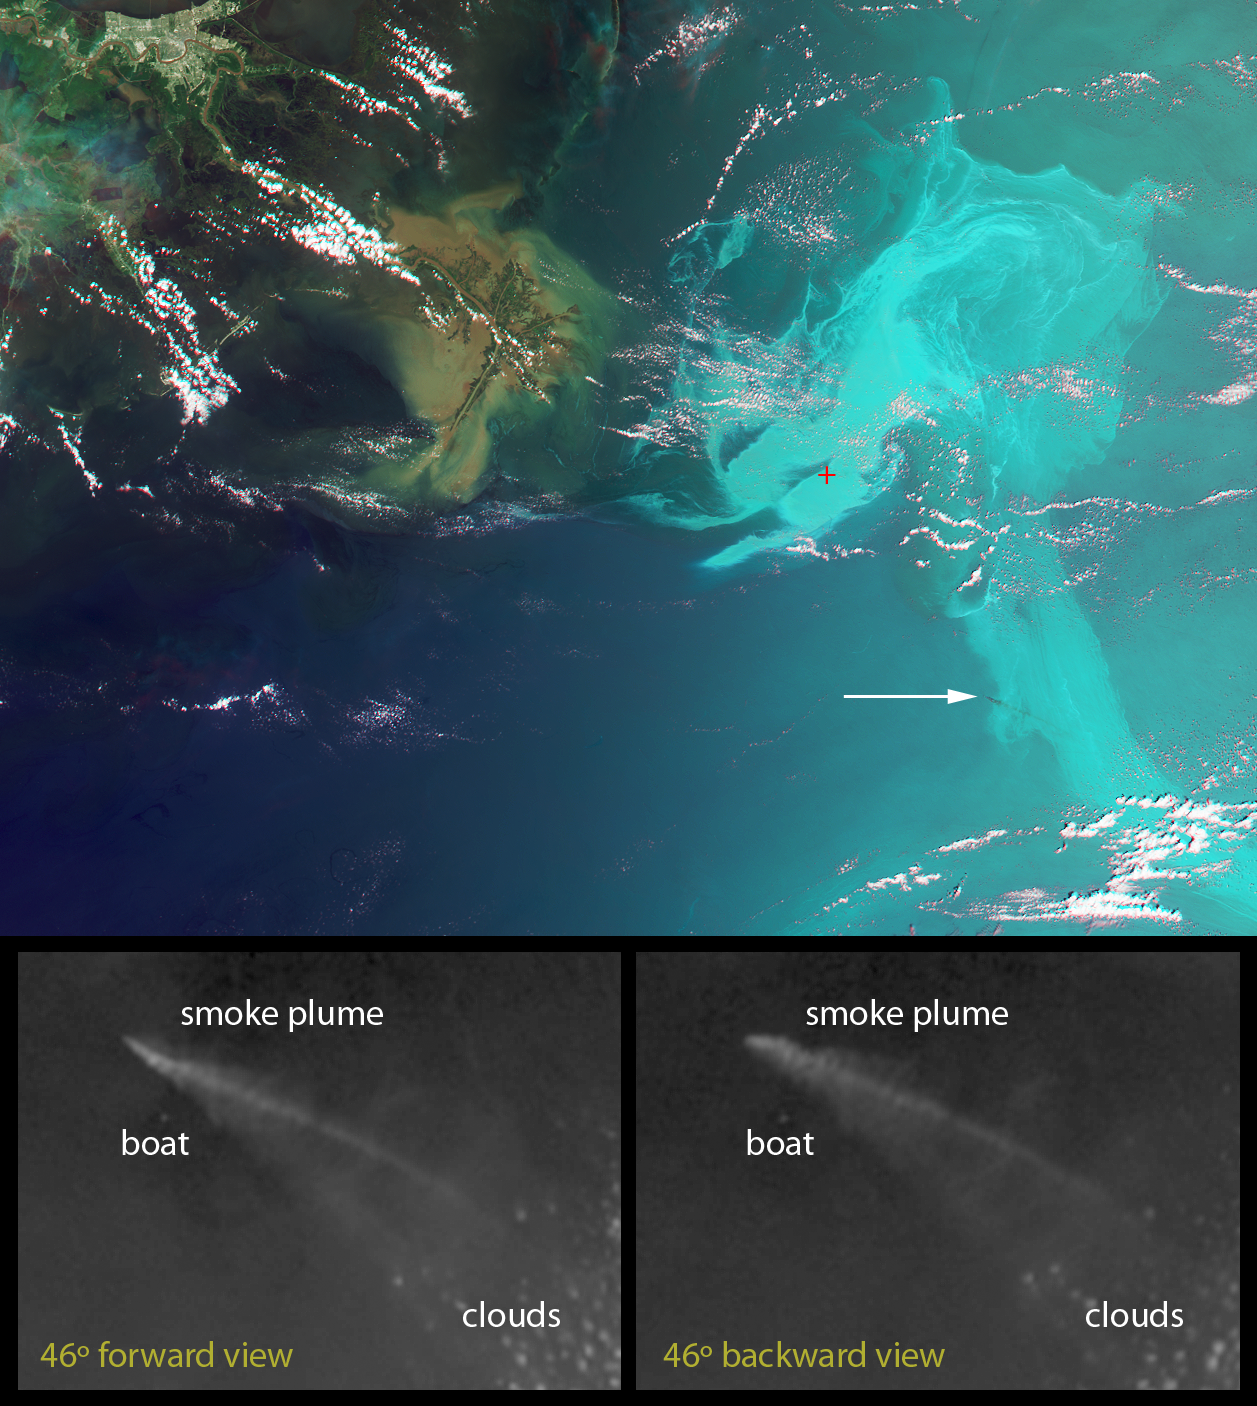

NASA’s MISR Provides Unique Views of Gulf Oil Slick

These unique images of the Deepwater Horizon oil slick in the Gulf of Mexico were obtained by the Multi-angle Imaging SpectroRadiometer (MISR) instrument aboard NASA’s Terra spacecraft on May 17, 2010, at around 16:40 UTC (11:40 a.m. CDT). The top panel is a false-color image created by combining data from the red band of the 26-degree forward-viewing camera, where the oil appears dark, with the blue and green bands of the nadir (vertical-viewing) camera, where the oil appears bright. The result causes the oil spill to stand out dramatically in shades of cyan, while other features like clouds and the land appear close to their natural color. The Mississippi Delta is visible in the upper left portion of the image. The red symbol indicates the former location of the drilling platform. The image dimensions are 346 by 258 kilometers (215 by 160 miles) and north is toward the top of the image.

The white arrow in the right-center of the image points to a plume of smoke, most likely from a controlled burn of oil collected on the surface. It appears as a dark streak against the brighter reflection of the sunlight from the ocean. The lower two panels are enlarged images of the area around the smoke plume acquired by MISR’s 46-degree forward-viewing and 46-degree backward-viewing cameras. At these view angles, and for the illumination conditions on this date, the smoke particles appear bright and sunglint from the ocean surface is much weaker. The views at the two different angles cover the same physical area of 42 by 30 kilometers (26 by 19 miles). Controlled burns of the oil began in early May in an attempt to remove oil from the open water. The clouds in the lower right quadrant of these panels have an apparent shift in position with angle of view due to their altitude above the surface. However, a bright point to the south of the plume does not show such a shift, and is likely a boat observing the controlled burn. The apparent shift in position of the smoke plume itself places its altitude at about 560 meters (1,840 feet) above the surface.

MISR was built and is managed by NASA’s Jet Propulsion Laboratory, Pasadena, Calif., for NASA’s Science Mission Directorate, Washington, D.C. The Terra spacecraft is managed by NASA’s Goddard Space Flight Center, Greenbelt, Md. The MISR data were obtained from the NASA Langley Research Center Atmospheric Science Data Center in Hampton, Va. JPL is a division of the California Institute of Technology.

Credit: NASA/GSFC/LaRC/JPL, MISR Team